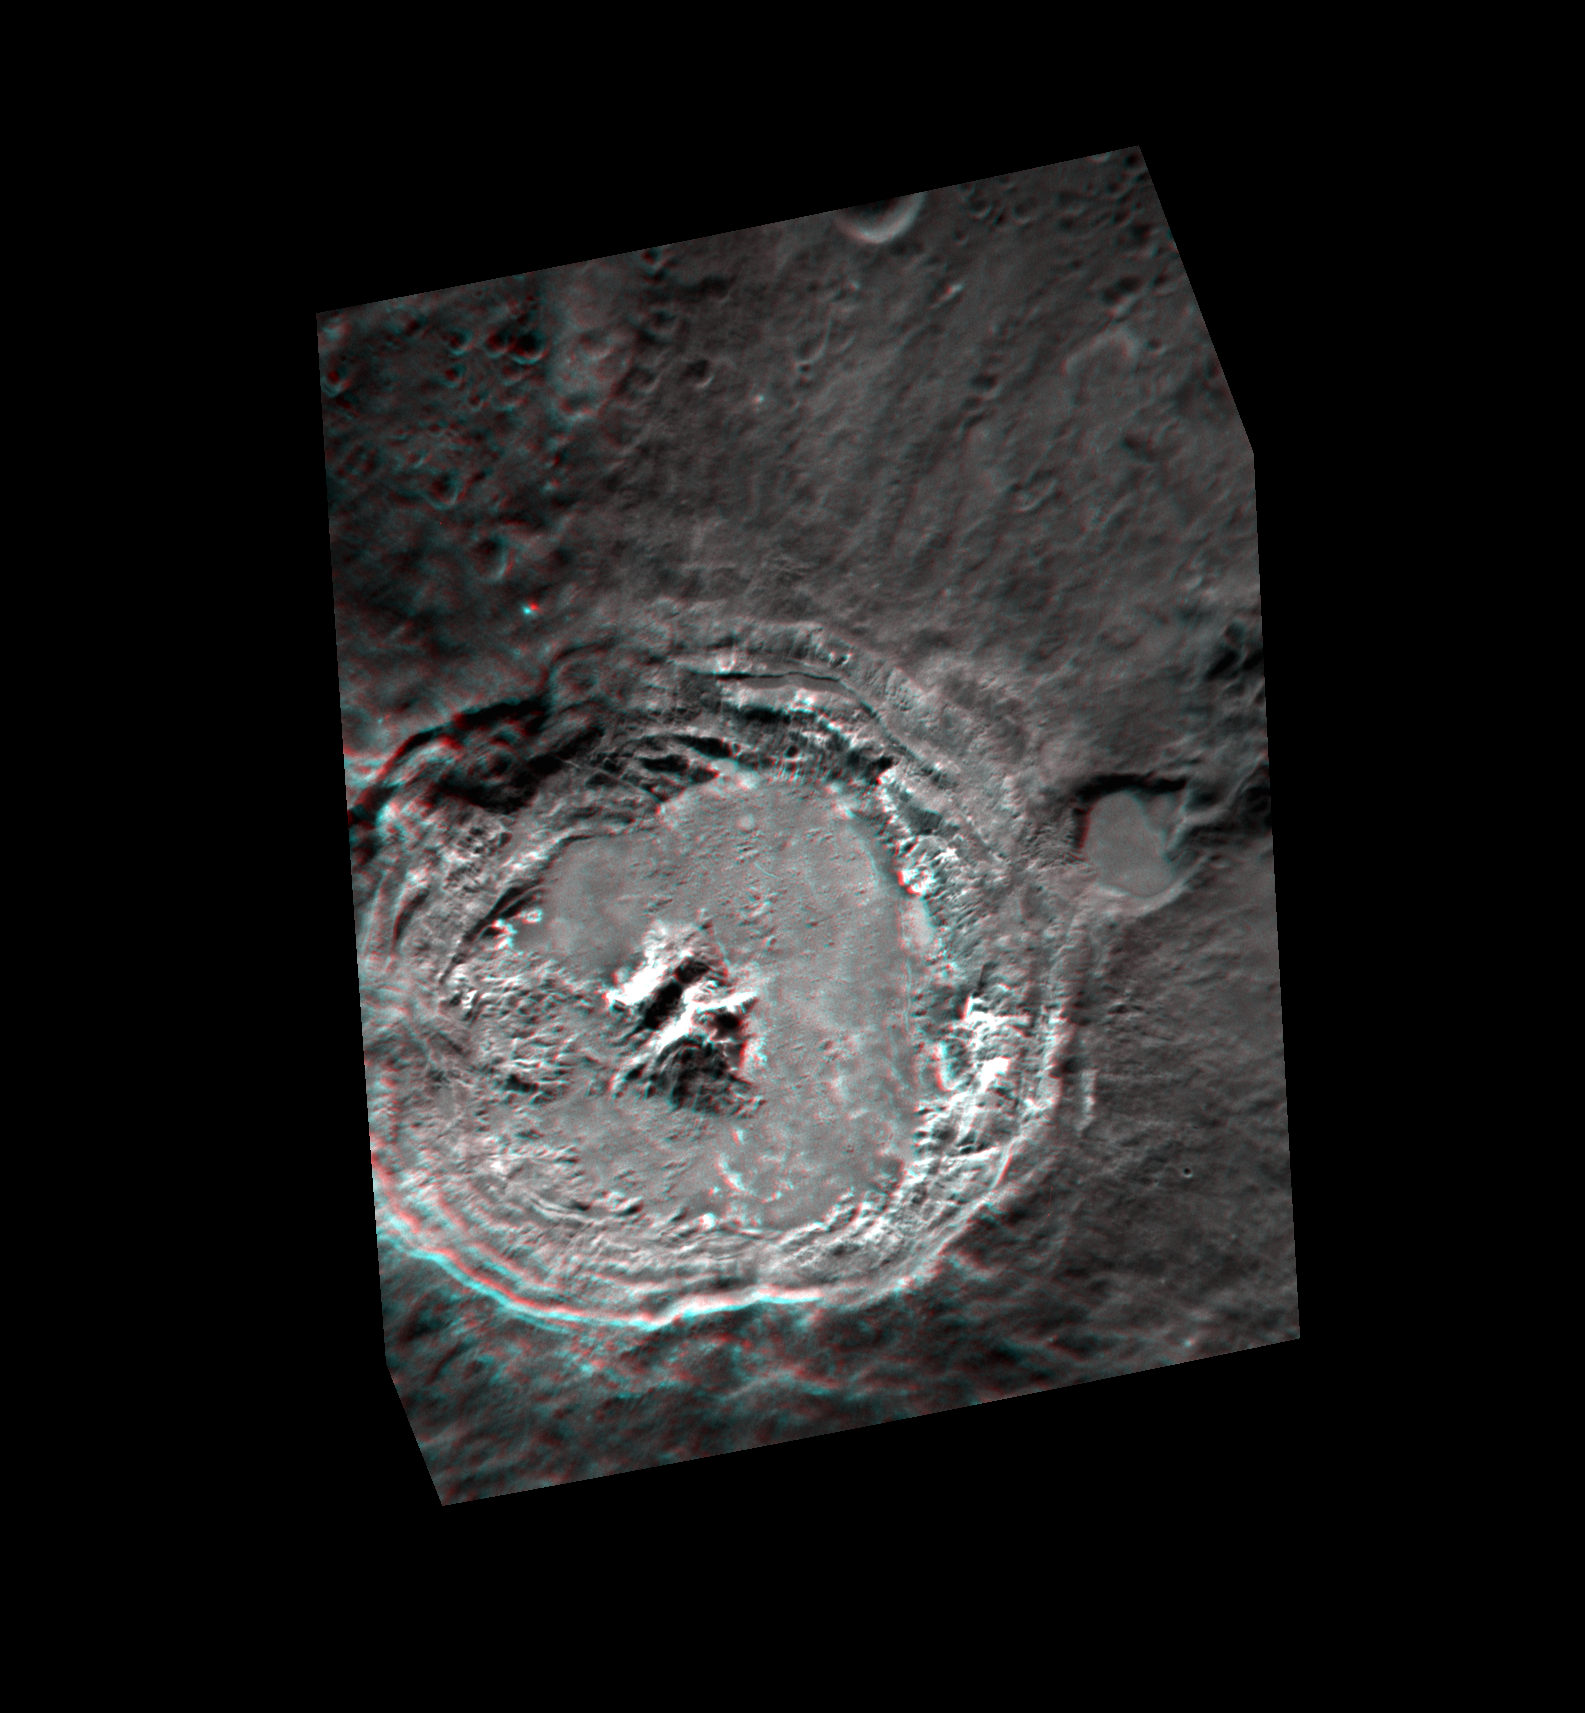

Kuiper³

Dust off those red-cyan 3D glasses again to see Kuiper crater in three dimensions! This anaglyph image was created from two separate images taken under slightly different viewing conditions. This images shows the young Kuiper crater, the impact melt covering its floor, its tall central peaks, and its slumping walls. North is to the left in this image.

These images were acquired as a targeted set of stereo images. Targeted stereo observations are acquired at resolutions much higher than that of the 200-meter/pixel stereo base map. These targets acquired with the NAC enable the detailed topography of Mercury’s surface to be determined for a local area of interest.

Date acquired: February 12, 2013
Image Mission Elapsed Time (MET): 2982634, 2983238
Image ID: 3505740, 3505741
Instrument: Narrow Angle Camera (NAC) of the Mercury Dual Imaging System (MDIS)
Center Latitude: -11.6°
Center Longitude: 329.1° E
Resolution: 76 meters/pixel
Scale: Kuiper is 62 km (39 mi.) in diameter
Incidence Angle: 32.4°, 32.6°
Emission Angle: 42.3°, 37.3°
Phase Angle: 72.6°, 69.9°

The MESSENGER spacecraft is the first ever to orbit the planet Mercury, and the spacecraft’s seven scientific instruments and radio science investigation are unraveling the history and evolution of the Solar System’s innermost planet. MESSENGER acquired over 150,000 images and extensive other data sets. MESSENGER is capable of continuing orbital operations until early 2015.

For information regarding the use of images, see the MESSENGER image use policy.

Credit: NASA/Johns Hopkins University Applied Physics Laboratory/Carnegie Institution of Washington